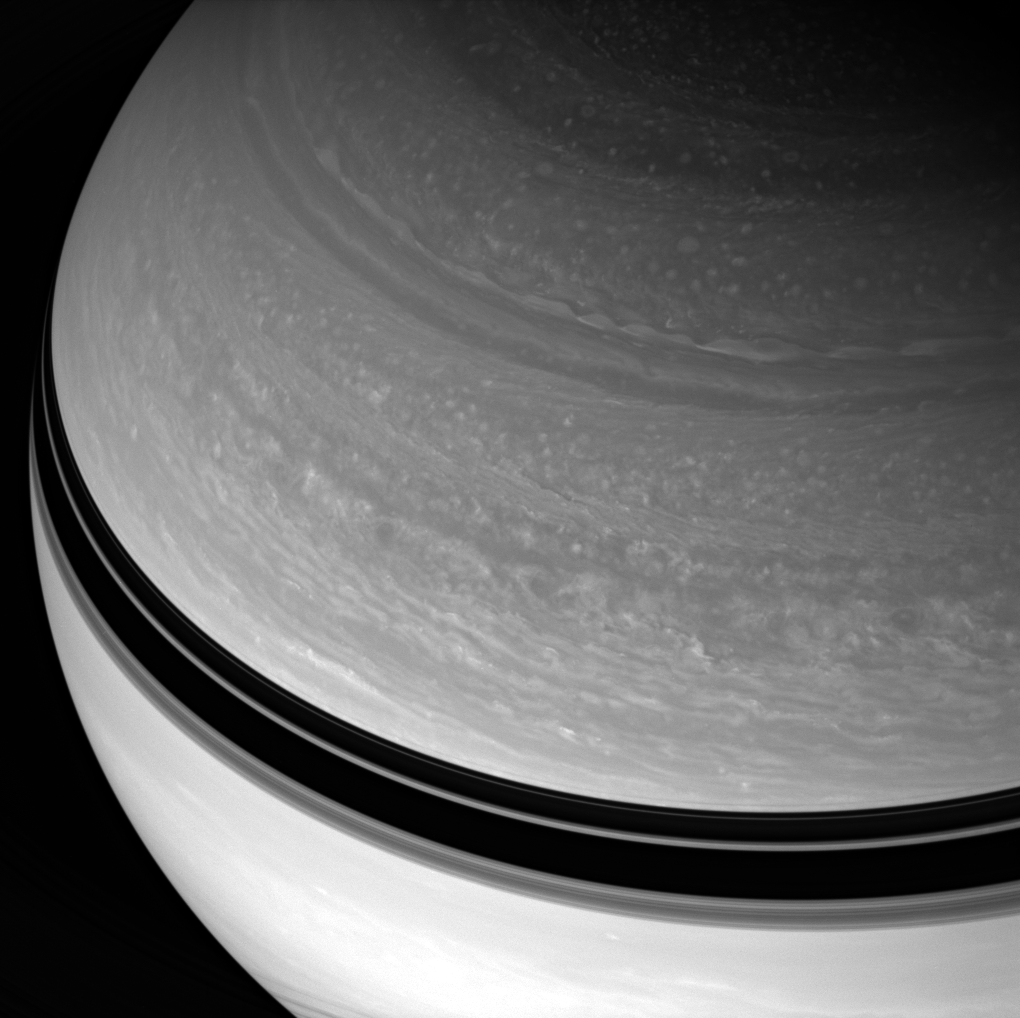

Scenic Overlook

Saturn looms large before the Cassini spacecraft, its blustery cloud bands in restless motion.

This view looks toward Saturn’s mid-northern latitudes from about 37 degrees above the ringplane. Ring-cast shadows create dark bands across the planet.

The image was taken with the Cassini spacecraft wide-angle camera on Feb. 18, 2008 using a spectral filter sensitive to wavelengths of infrared light centered at 752 nanometers. The view was acquired at a distance of approximately 1.3 million kilometers (783,000 miles) from Saturn. Image scale is 72 kilometers (45 miles) per pixel.

The Cassini-Huygens mission is a cooperative project of NASA, the European Space Agency and the Italian Space Agency. The Jet Propulsion Laboratory, a division of the California Institute of Technology in Pasadena, manages the mission for NASA’s Science Mission Directorate, Washington, D.C. The Cassini orbiter and its two onboard cameras were designed, developed and assembled at JPL. The imaging operations center is based at the Space Science Institute in Boulder, Colo.

Credit: NASA/JPL/Space Science Institute